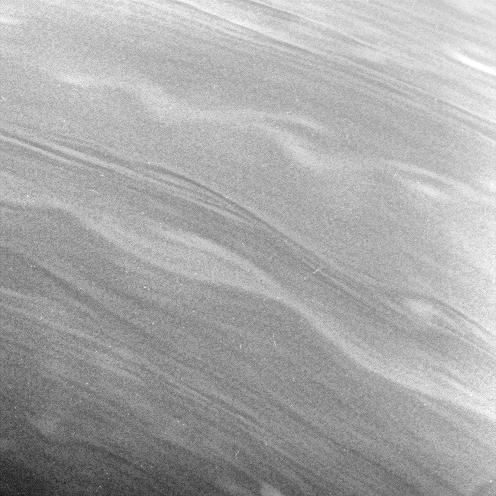

Smooth Sailing

The smooth, linear contours and long, gently meandering character of the clouds in this view suggest stable prevailing winds at these latitudes, from 57 to 67 degrees north on Saturn.

The image was taken in visible light with the Cassini spacecraft narrow-angle camera on Jan. 3, 2007 at a distance of approximately 1.4 million kilometers (900,000 miles) from Saturn. Image scale is 16 kilometers (10 miles) per pixel.

The Cassini-Huygens mission is a cooperative project of NASA, the European Space Agency and the Italian Space Agency. The Jet Propulsion Laboratory, a division of the California Institute of Technology in Pasadena, manages the mission for NASA’s Science Mission Directorate, Washington, D.C. The Cassini orbiter and its two onboard cameras were designed, developed and assembled at JPL. The imaging operations center is based at the Space Science Institute in Boulder, Colo.

Credit: NASA/JPL/Space Science Institute